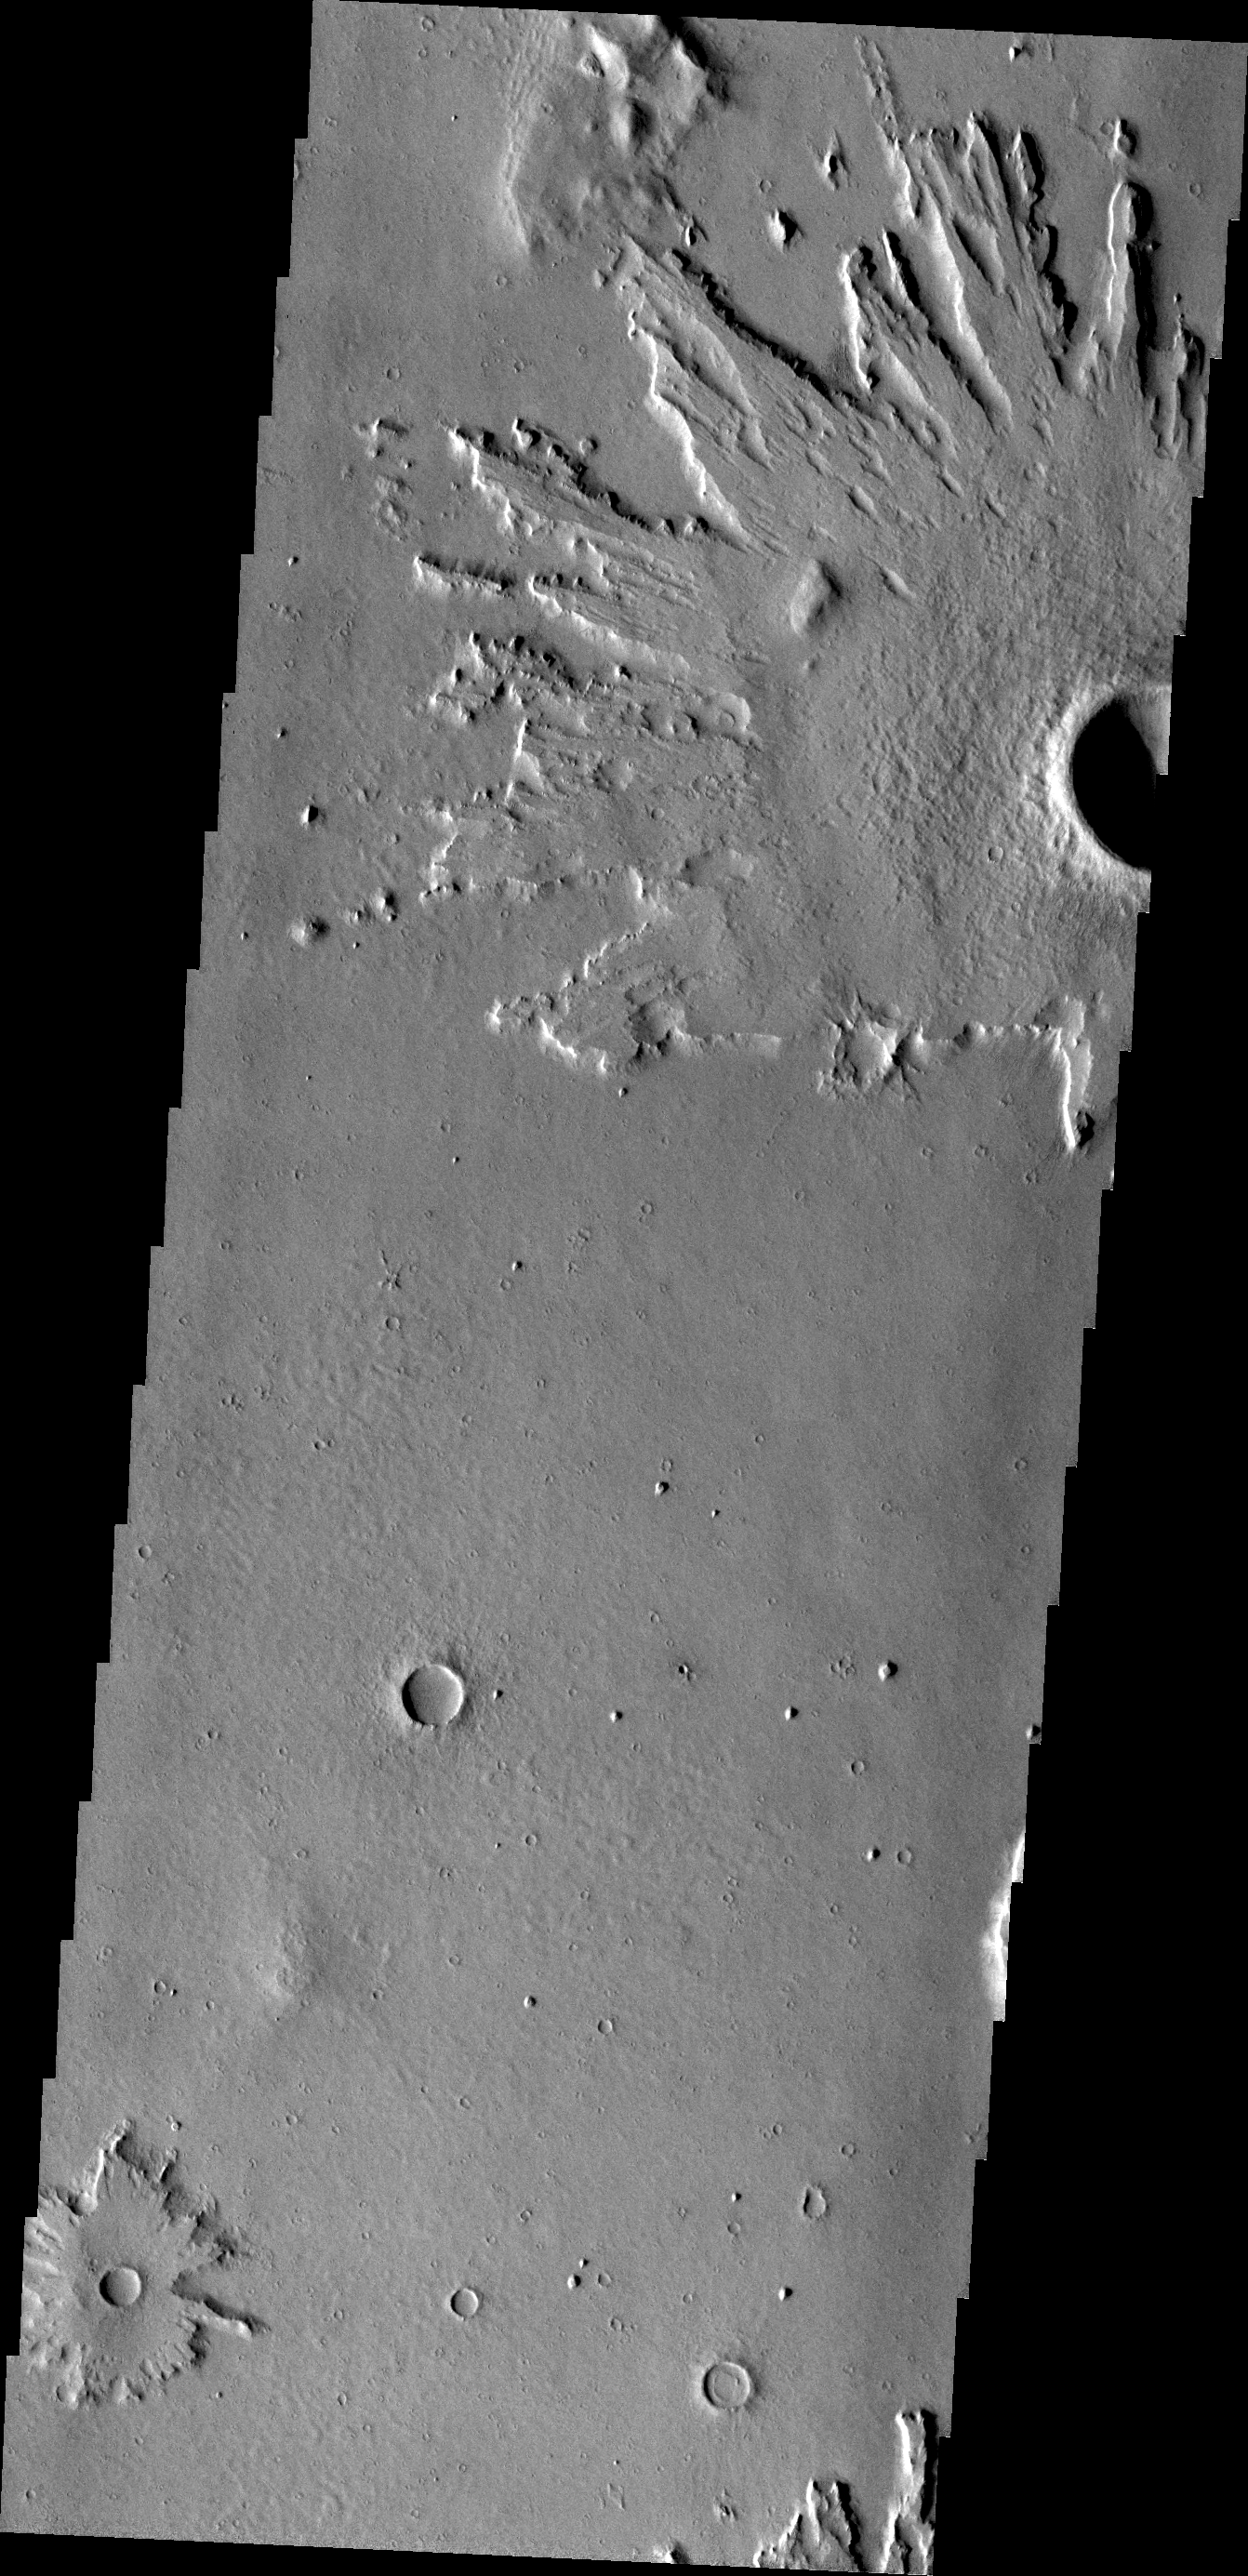

Crater Ejecta

The ejecta of this unnamed crater in Amazonis Planitia is more resistant than the material around it.

Credit: NASA/JPL/ASU